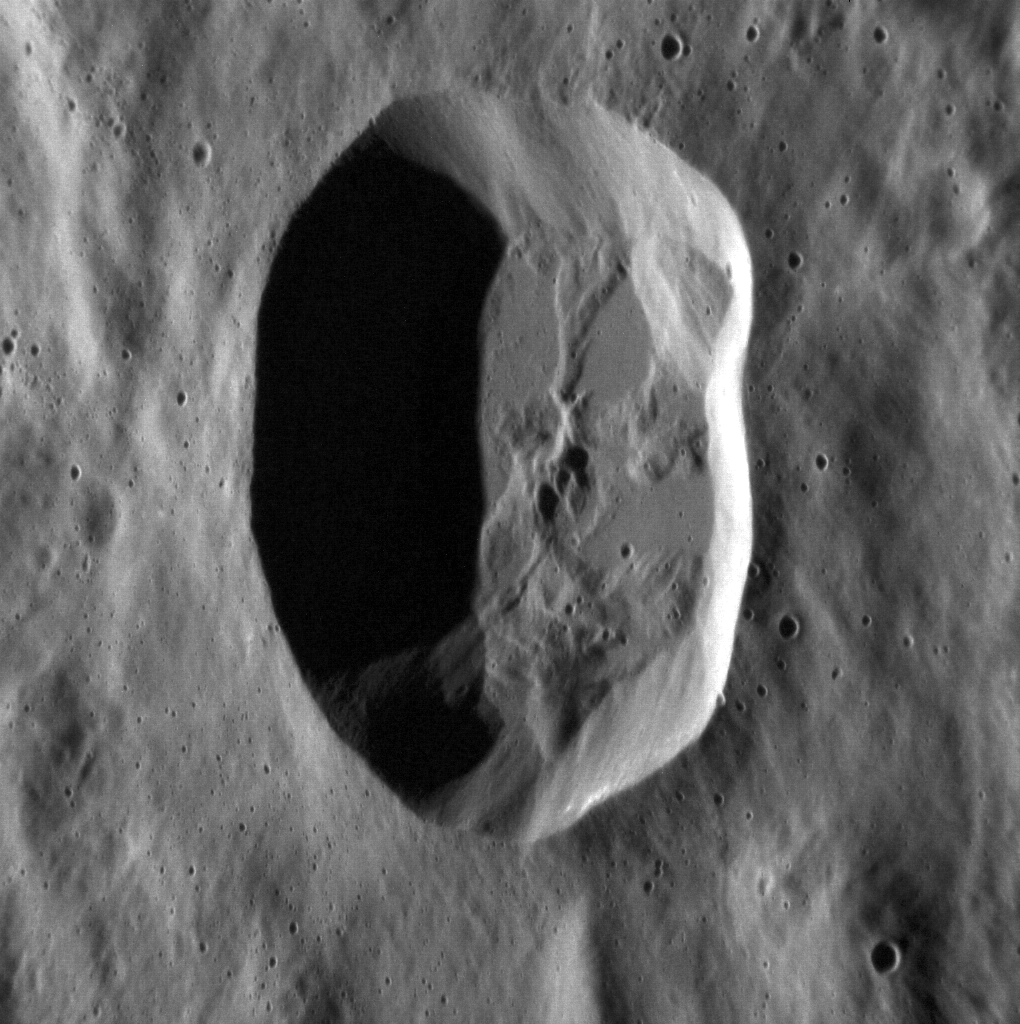

Is this Crater Circular?

This crater is to the northeast of Ahmad Baba. The high resolution image allows smaller craters inside the main crater to be visible. This image is not map projected so the circular shape of the crater is obscured. By not map projecting this image, the topography of the crater and surrounding area is easier to see.

This image was acquired as a high-resolution targeted observation. Targeted observations are images of a small area on Mercury’s surface at resolutions much higher than the 200-meter/pixel morphology base map. It is not possible to cover all of Mercury’s surface at this high resolution, but typically several areas of high scientific interest are imaged in this mode each week.

Date acquired: April 12, 2012
Image Mission Elapsed Time (MET): 242756503
Image ID: 1640078
Instrument: Narrow Angle Camera (NAC) of the Mercury Dual Imaging System (MDIS)
Center Latitude: 59.30°
Center Longitude: 234.6° E
Resolution: 18 meters/pixel
Scale: This crater’s diameter is approximately 14 km (9 miles).
Incidence Angle: 68.2°
Emission Angle: 47.4°
Phase Angle: 115.6°

The MESSENGER spacecraft is the first ever to orbit the planet Mercury, and the spacecraft’s seven scientific instruments and radio science investigation are unraveling the history and evolution of the Solar System’s innermost planet. Visit the Why Mercury? section of this website to learn more about the key science questions that the MESSENGER mission is addressing. During the one-year primary mission, MDIS acquired 88,746 images and extensive other data sets. MESSENGER is now in a year-long extended mission, during which plans call for the acquisition of more than 80,000 additional images to support MESSENGER’s science goals.

These images are from MESSENGER, a NASA Discovery mission to conduct the first orbital study of the innermost planet, Mercury. For information regarding the use of images, see the MESSENGER image use policy.

Credit: NASA/Johns Hopkins University Applied Physics Laboratory/Carnegie Institution of Washington